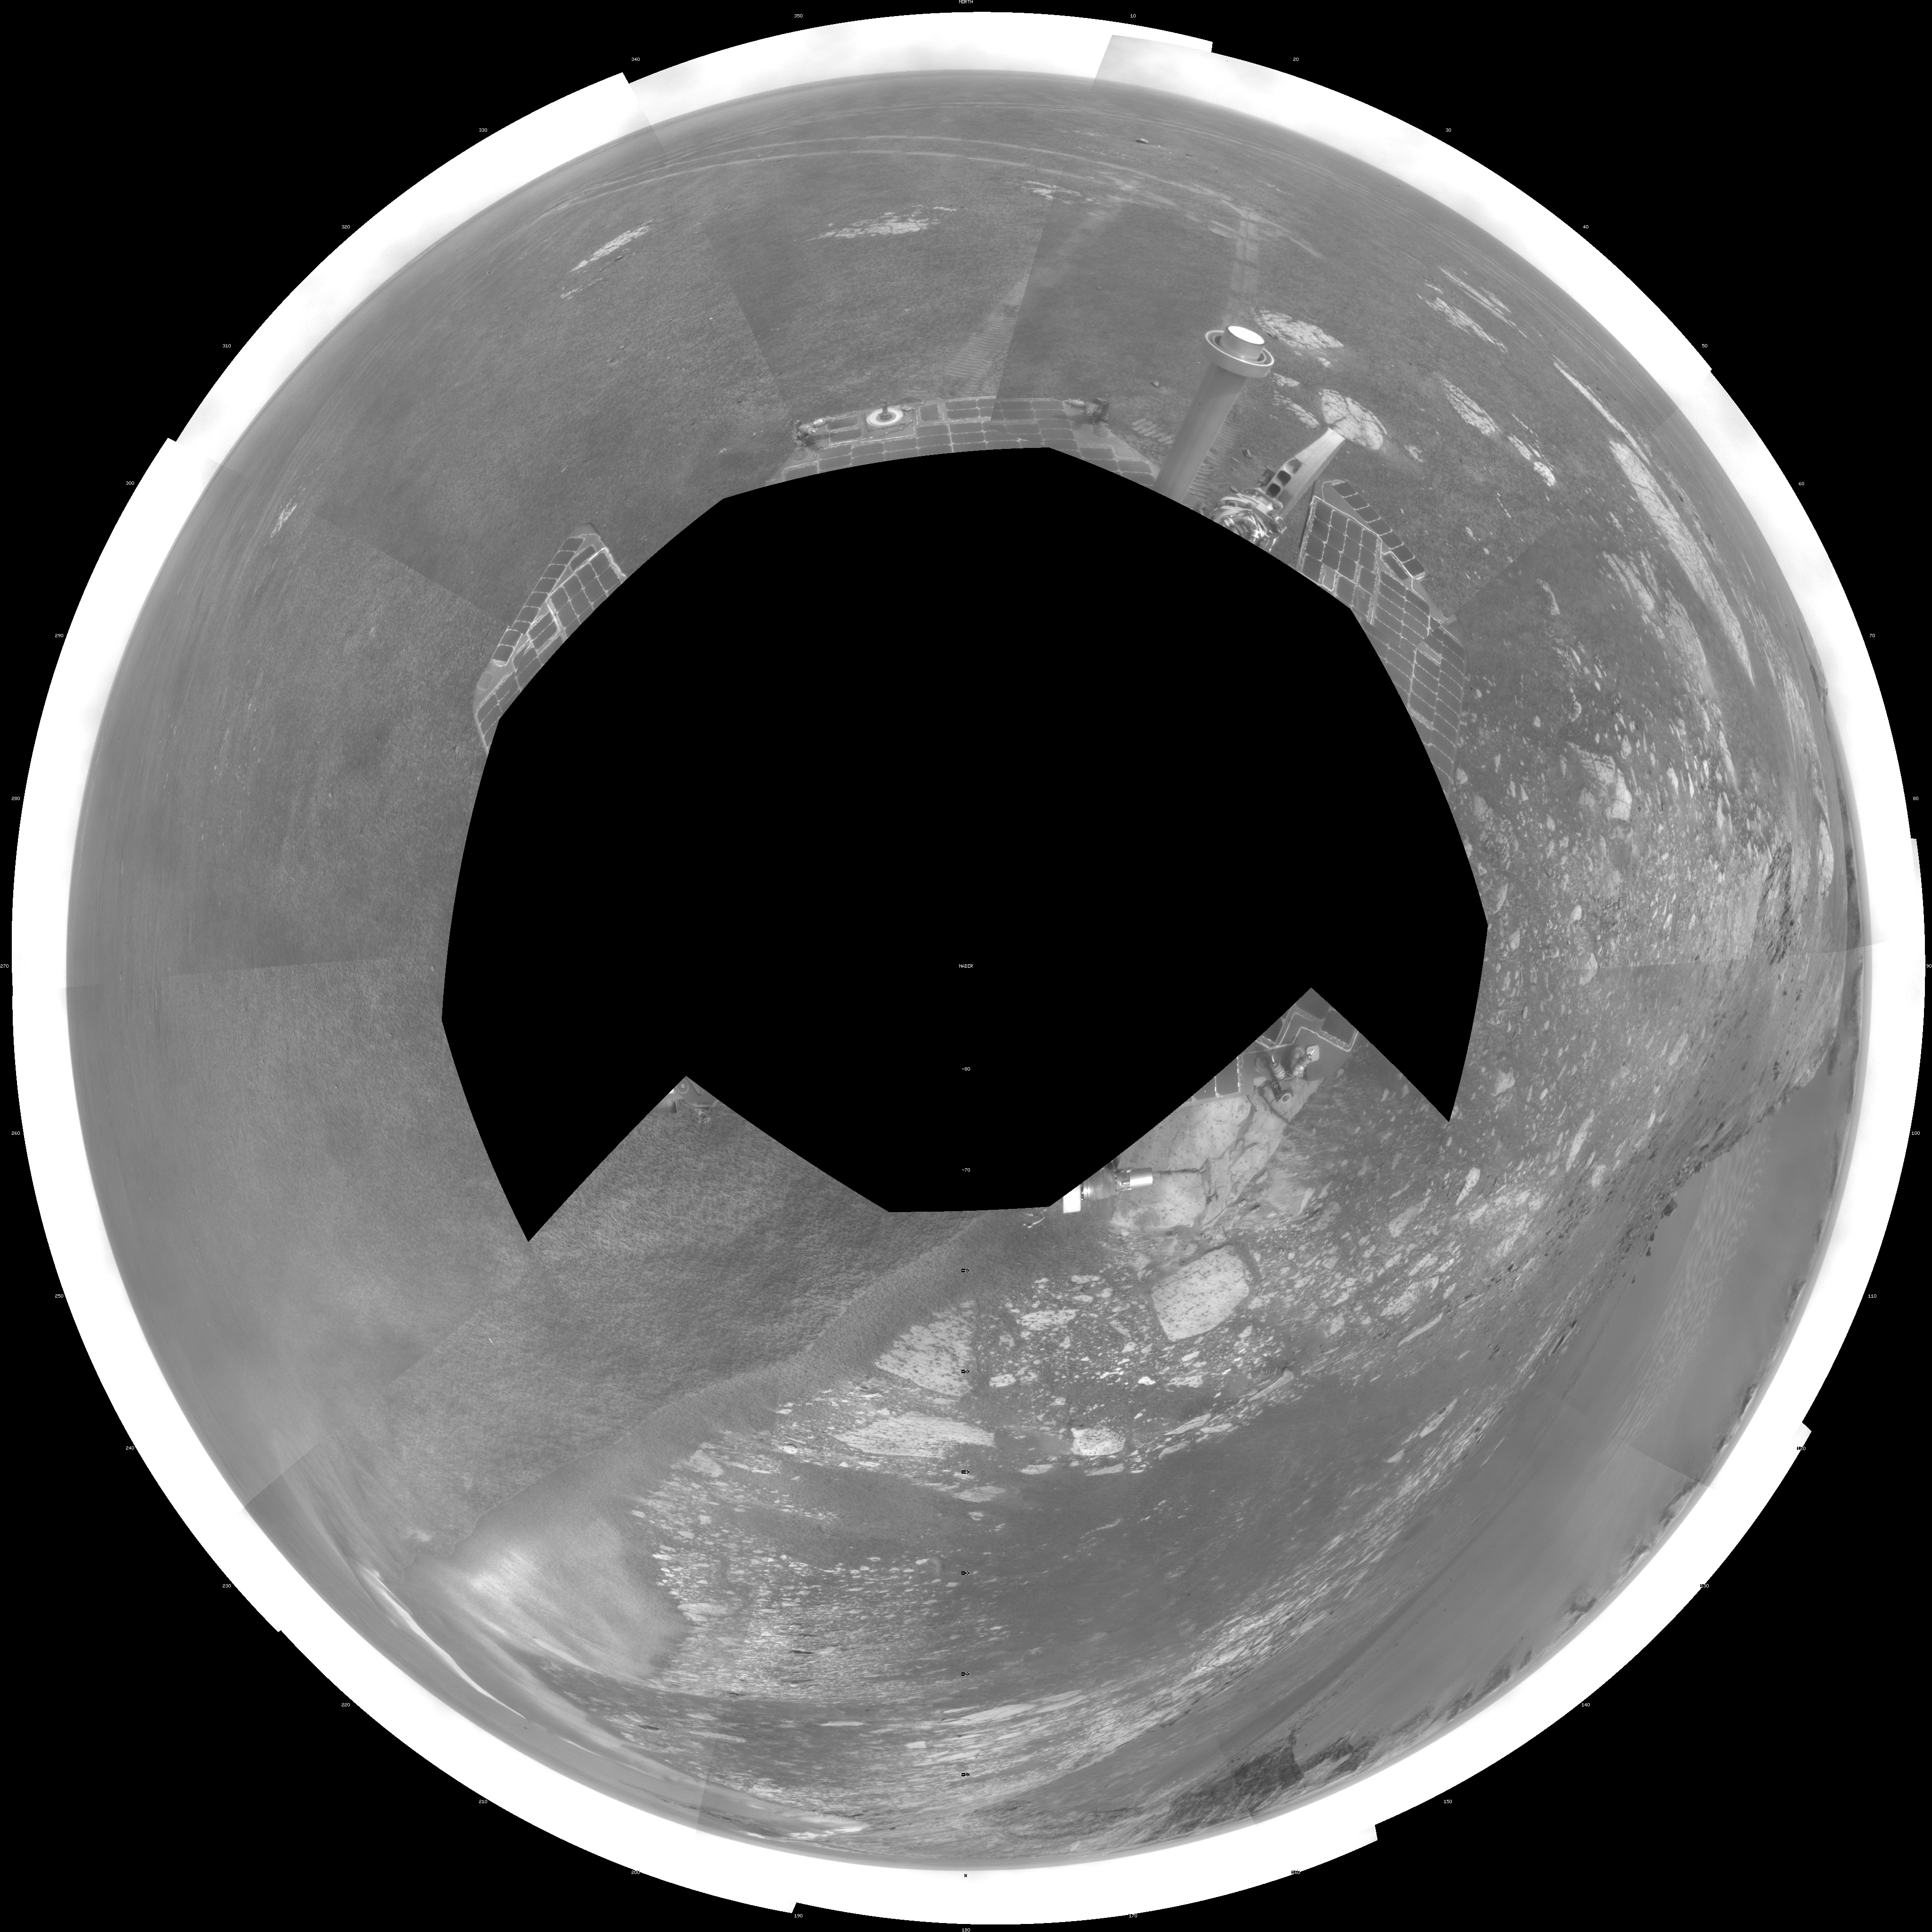

Forty Meters from Entry to Victoria Crater (Polar)

NASA’s Mars Exploration Rover Opportunity used its navigation camera during the rover’s 1,278th Martian day, or sol, (Aug. 28, 2007) to take the images combined into this view. The rover was perched at the lip of Victoria Crater, which is about 800 meters (one-half mile) in diameter.

After assessment of possible routes for Opportunity to descend into the crater, the rover team selected a site farther to the right along the rim. That selected entry point lies near the ripple of bright soil visible just outside the crater near the top center of this scene. The driving distance for Opportunity from the Sol 1,278 viewpoint to the selected entry point is about 40 meters (about 130 feet).

This view is presented as a polar projection with geometric seam correction.

Credit: NASA/JPL-Caltech